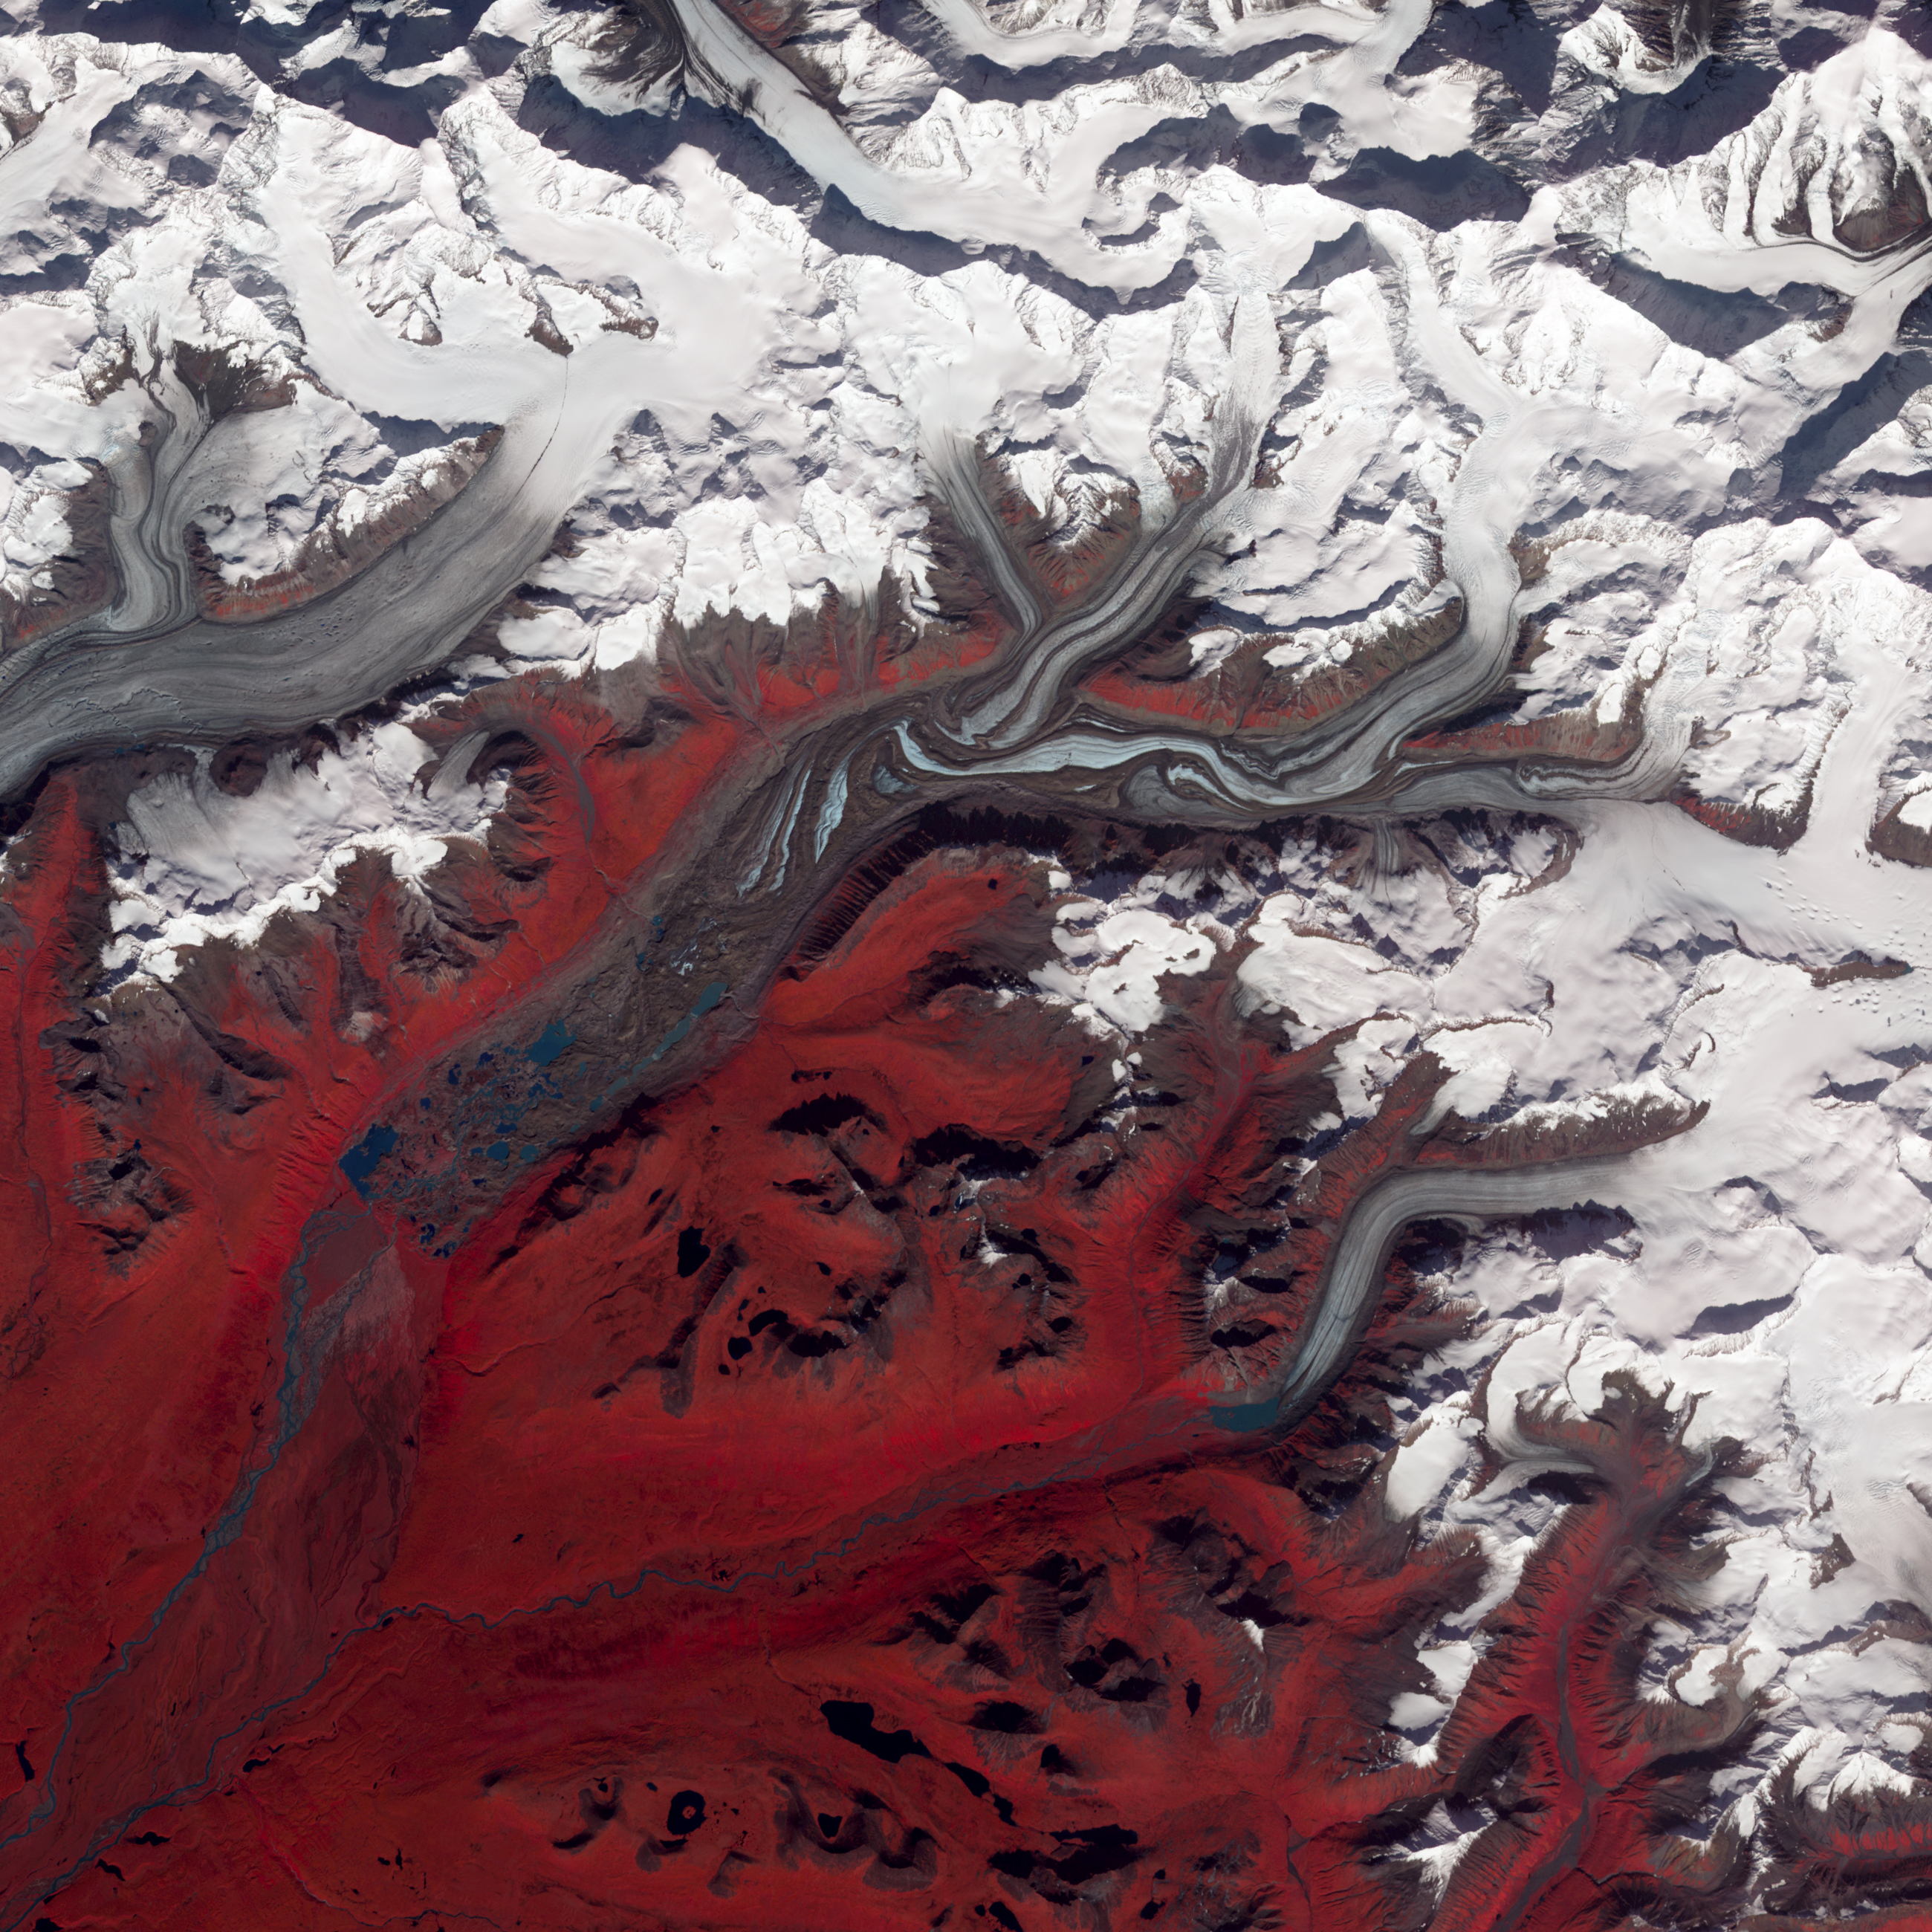

Susitna Glacier, Alaska

NASA image acquired August 27, 2009 Like rivers of liquid water, glaciers flow downhill, with tributaries joining to form larger rivers. But where water rushes, ice crawls. As a result, glaciers gather dust and dirt, and bear long-lasting evidence of past movements. Alaska’s Susitna Glacier revealed some of its long, grinding journey when the Advanced Spaceborne Thermal Emission and Reflection Radiometer (ASTER) on NASA’s Terra satellite passed overhead on August 27, 2009. This satellite image combines infrared, red, and green wavelengths to form a false-color image. Vegetation is red and the glacier’s surface is marbled with dirt-free blue ice and dirt-coated brown ice. Infusions of relatively clean ice push in from tributaries in the north. The glacier surface appears especially complex near the center of the image, where a tributary has pushed the ice in the main glacier slightly southward. A photograph taken by researchers from the U.S. Geological Survey (archived by the National Snow and Ice Data Center) shows an equally complicated Susitna Glacier in 1970, with dirt-free and dirt-encrusted surfaces forming stripes, curves, and U-turns. Susitna flows over a seismically active area. In fact, a 7.9-magnitude quake struck the region in November 2002, along a previously unknown fault. Geologists surmised that earthquakes had created the steep cliffs and slopes in the glacier surface, but in fact most of the jumble is the result of surges in tributary glaciers. Glacier surges—typically short-lived events where a glacier moves many times its normal rate—can occur when melt water accumulates at the base and lubricates the flow. This water may be supplied by meltwater lakes that accumulate on top of the glacier; some are visible in the lower left corner of this image. The underlying bedrock can also contribute to glacier surges, with soft, easily deformed rock leading to more frequent surges. NASA Earth Observatory image created by Jesse Allen and Robert Simmon, using data provided courtesy of NASA/GSFC/METI/ERSDAC/JAROS, and U.S./Japan ASTER Science Team.

Credit: NASA Earth Observatory